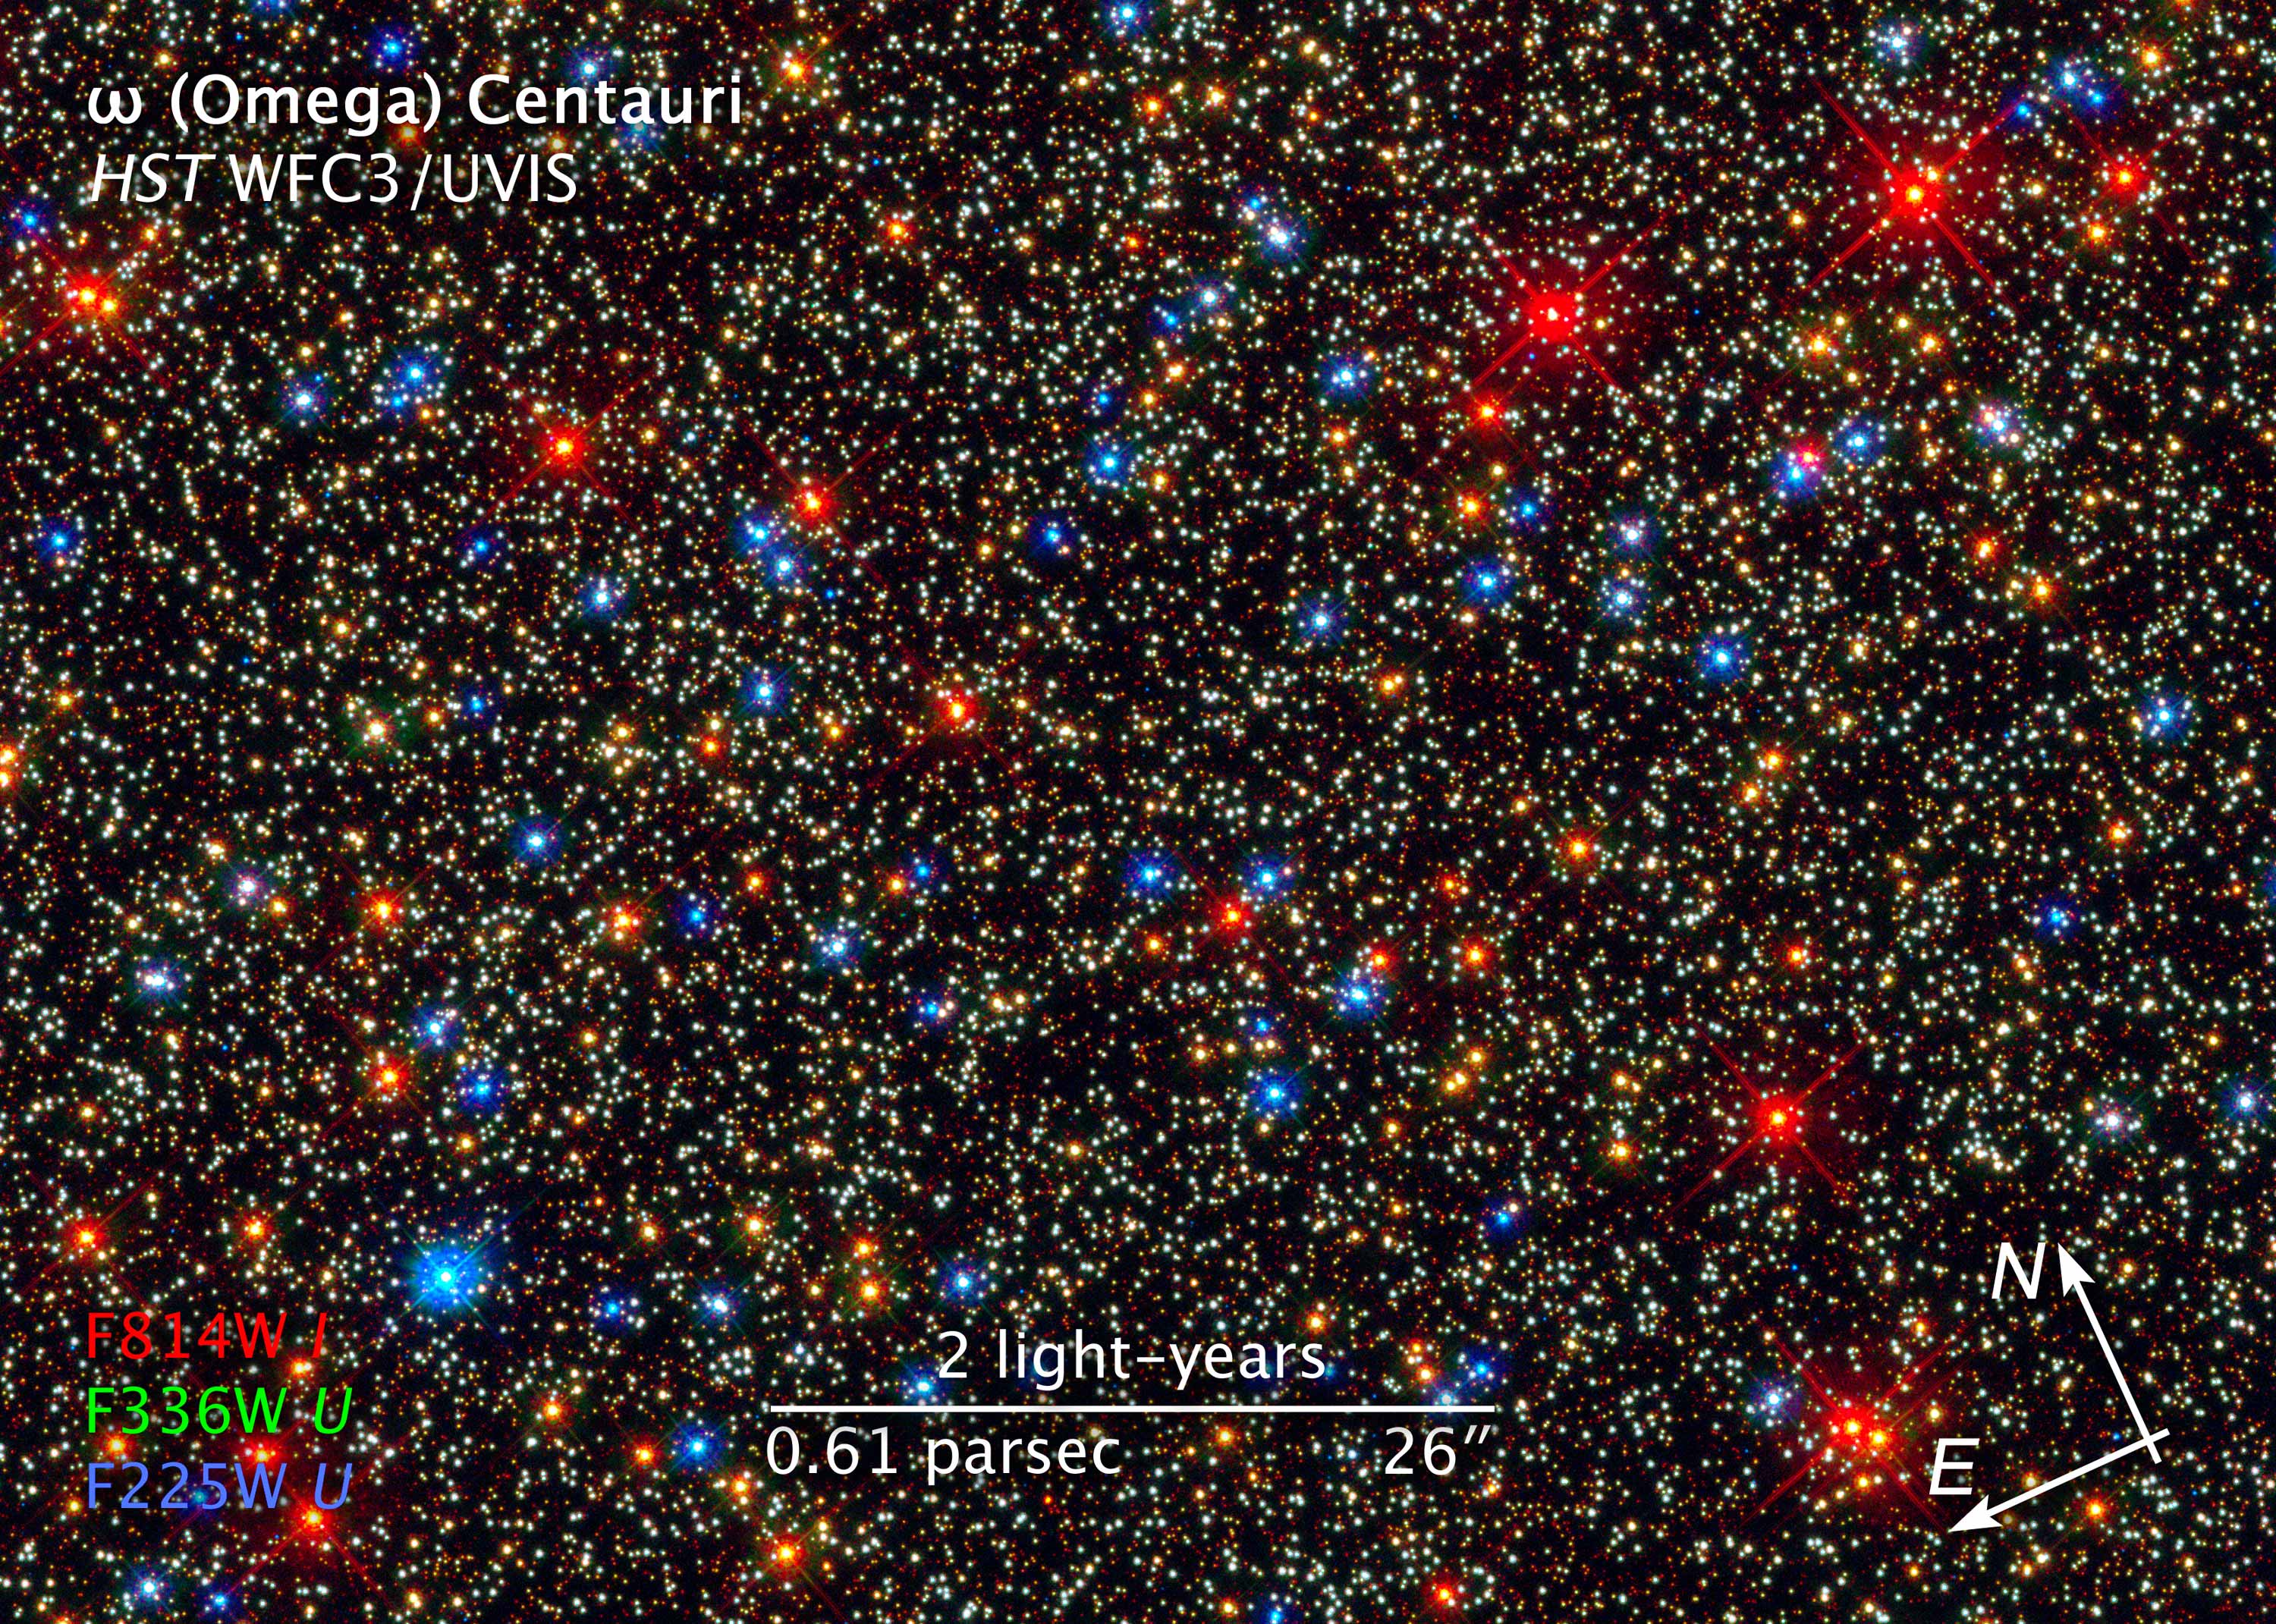

Compass and Scale Image of Omega Centauri

Object Name: Omega Centauri, NGC 5139
Object Description: Globular Star Cluster
Instrument: HST/WFC3/UVIS
Filters: F225W (U), F336W (U), and F814W (I)
Exposure Time: 2.7 hours

The image is a composite of separate exposures made by the WFC3 instrument on the Hubble Space Telescope. Three filters were used to sample broad wavelength ranges. The color results from assigning different hues (colors) to each monochromatic image. In this case, the assigned colors are: Red: F814W (I) Green: F336W (U) Blue: F225W (U)

Credit: NASA, ESA, and the Hubble SM4 ERO Team